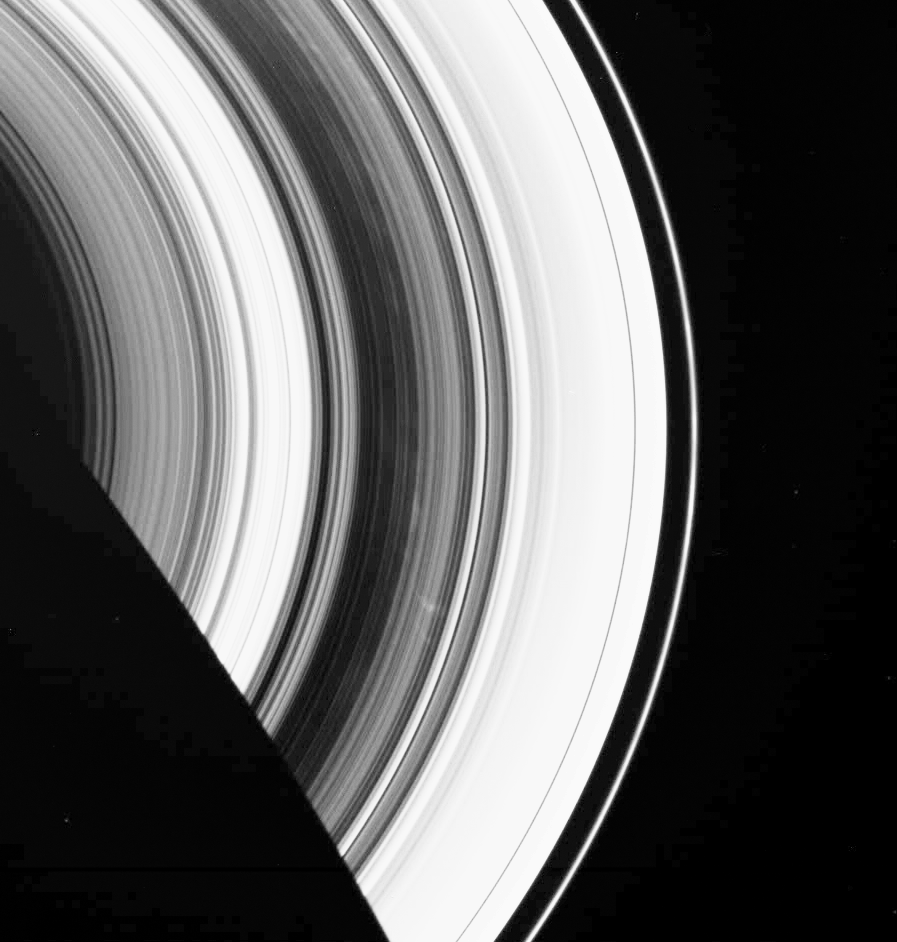

Faint Spokes

The dark B ring of Saturn is highlighted here by numerous faint spokes. The two most prominent spokes are seen below and to the right of center.

This view looks toward the unlit side of the rings from about 52 degrees above the ringplane. Saturn’s shadow cuts across the rings at lower left. The pixelated appearance of the shadow edge results from the extreme enhancement used to make the spokes more visible.

The image was taken in visible light with the Cassini spacecraft wide-angle camera on Jan. 6, 2007 at a distance of approximately 1.8 million kilometers (1.1 million miles) from Saturn. Image scale is 104 kilometers (65 miles) per pixel.

The Cassini-Huygens mission is a cooperative project of NASA, the European Space Agency and the Italian Space Agency. The Jet Propulsion Laboratory, a division of the California Institute of Technology in Pasadena, manages the mission for NASA’s Science Mission Directorate, Washington, D.C. The Cassini orbiter and its two onboard cameras were designed, developed and assembled at JPL. The imaging operations center is based at the Space Science Institute in Boulder, Colo.

Credit: NASA/JPL/Space Science Institute